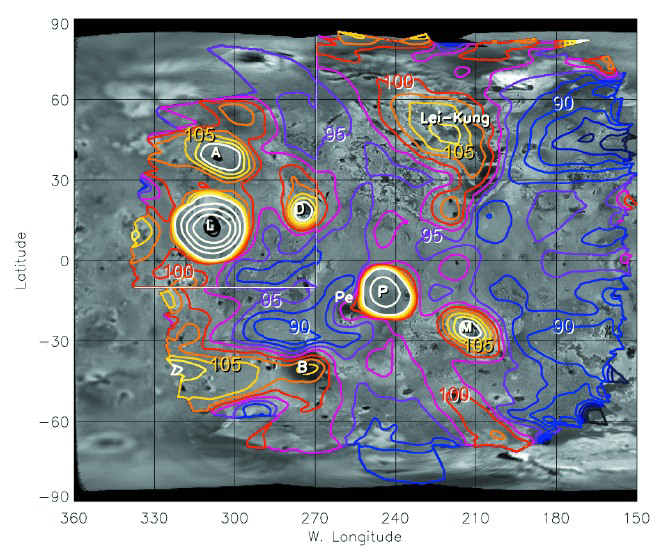

Temperature Map of Io’s Night Side

This is the first-ever map of temperatures over large areas of Io’s night-side, obtained with the photopolarimeter-radiometer instrument onboard NASA’s Galileo spacecraft during flybys of Io in November 1999 and February 2000. Temperature contours are in degrees Kelvin (K): 90 K is -297F, and 105 K is -270 F. The view is dominated by numerous volcanic hotspots. The brightest are Loki (L); Amaterasu (A); Daedalus (D); Pillan (P); Pele (Pe); Marduk (M); Babbar (B); and a huge, old lava flow called Lei-Kung. Lei-Kung erupted sometime before the 1979 flybys by NASA’s Voyager spacecraft, but it is apparently still warm. Nighttime maps of this type allow estimates of the total amount of heat coming out of Io’s interior. High temperatures seen along the north and west (left) margins of the map may not be real.

Credit: NASA/JPL/Lowell Observatory